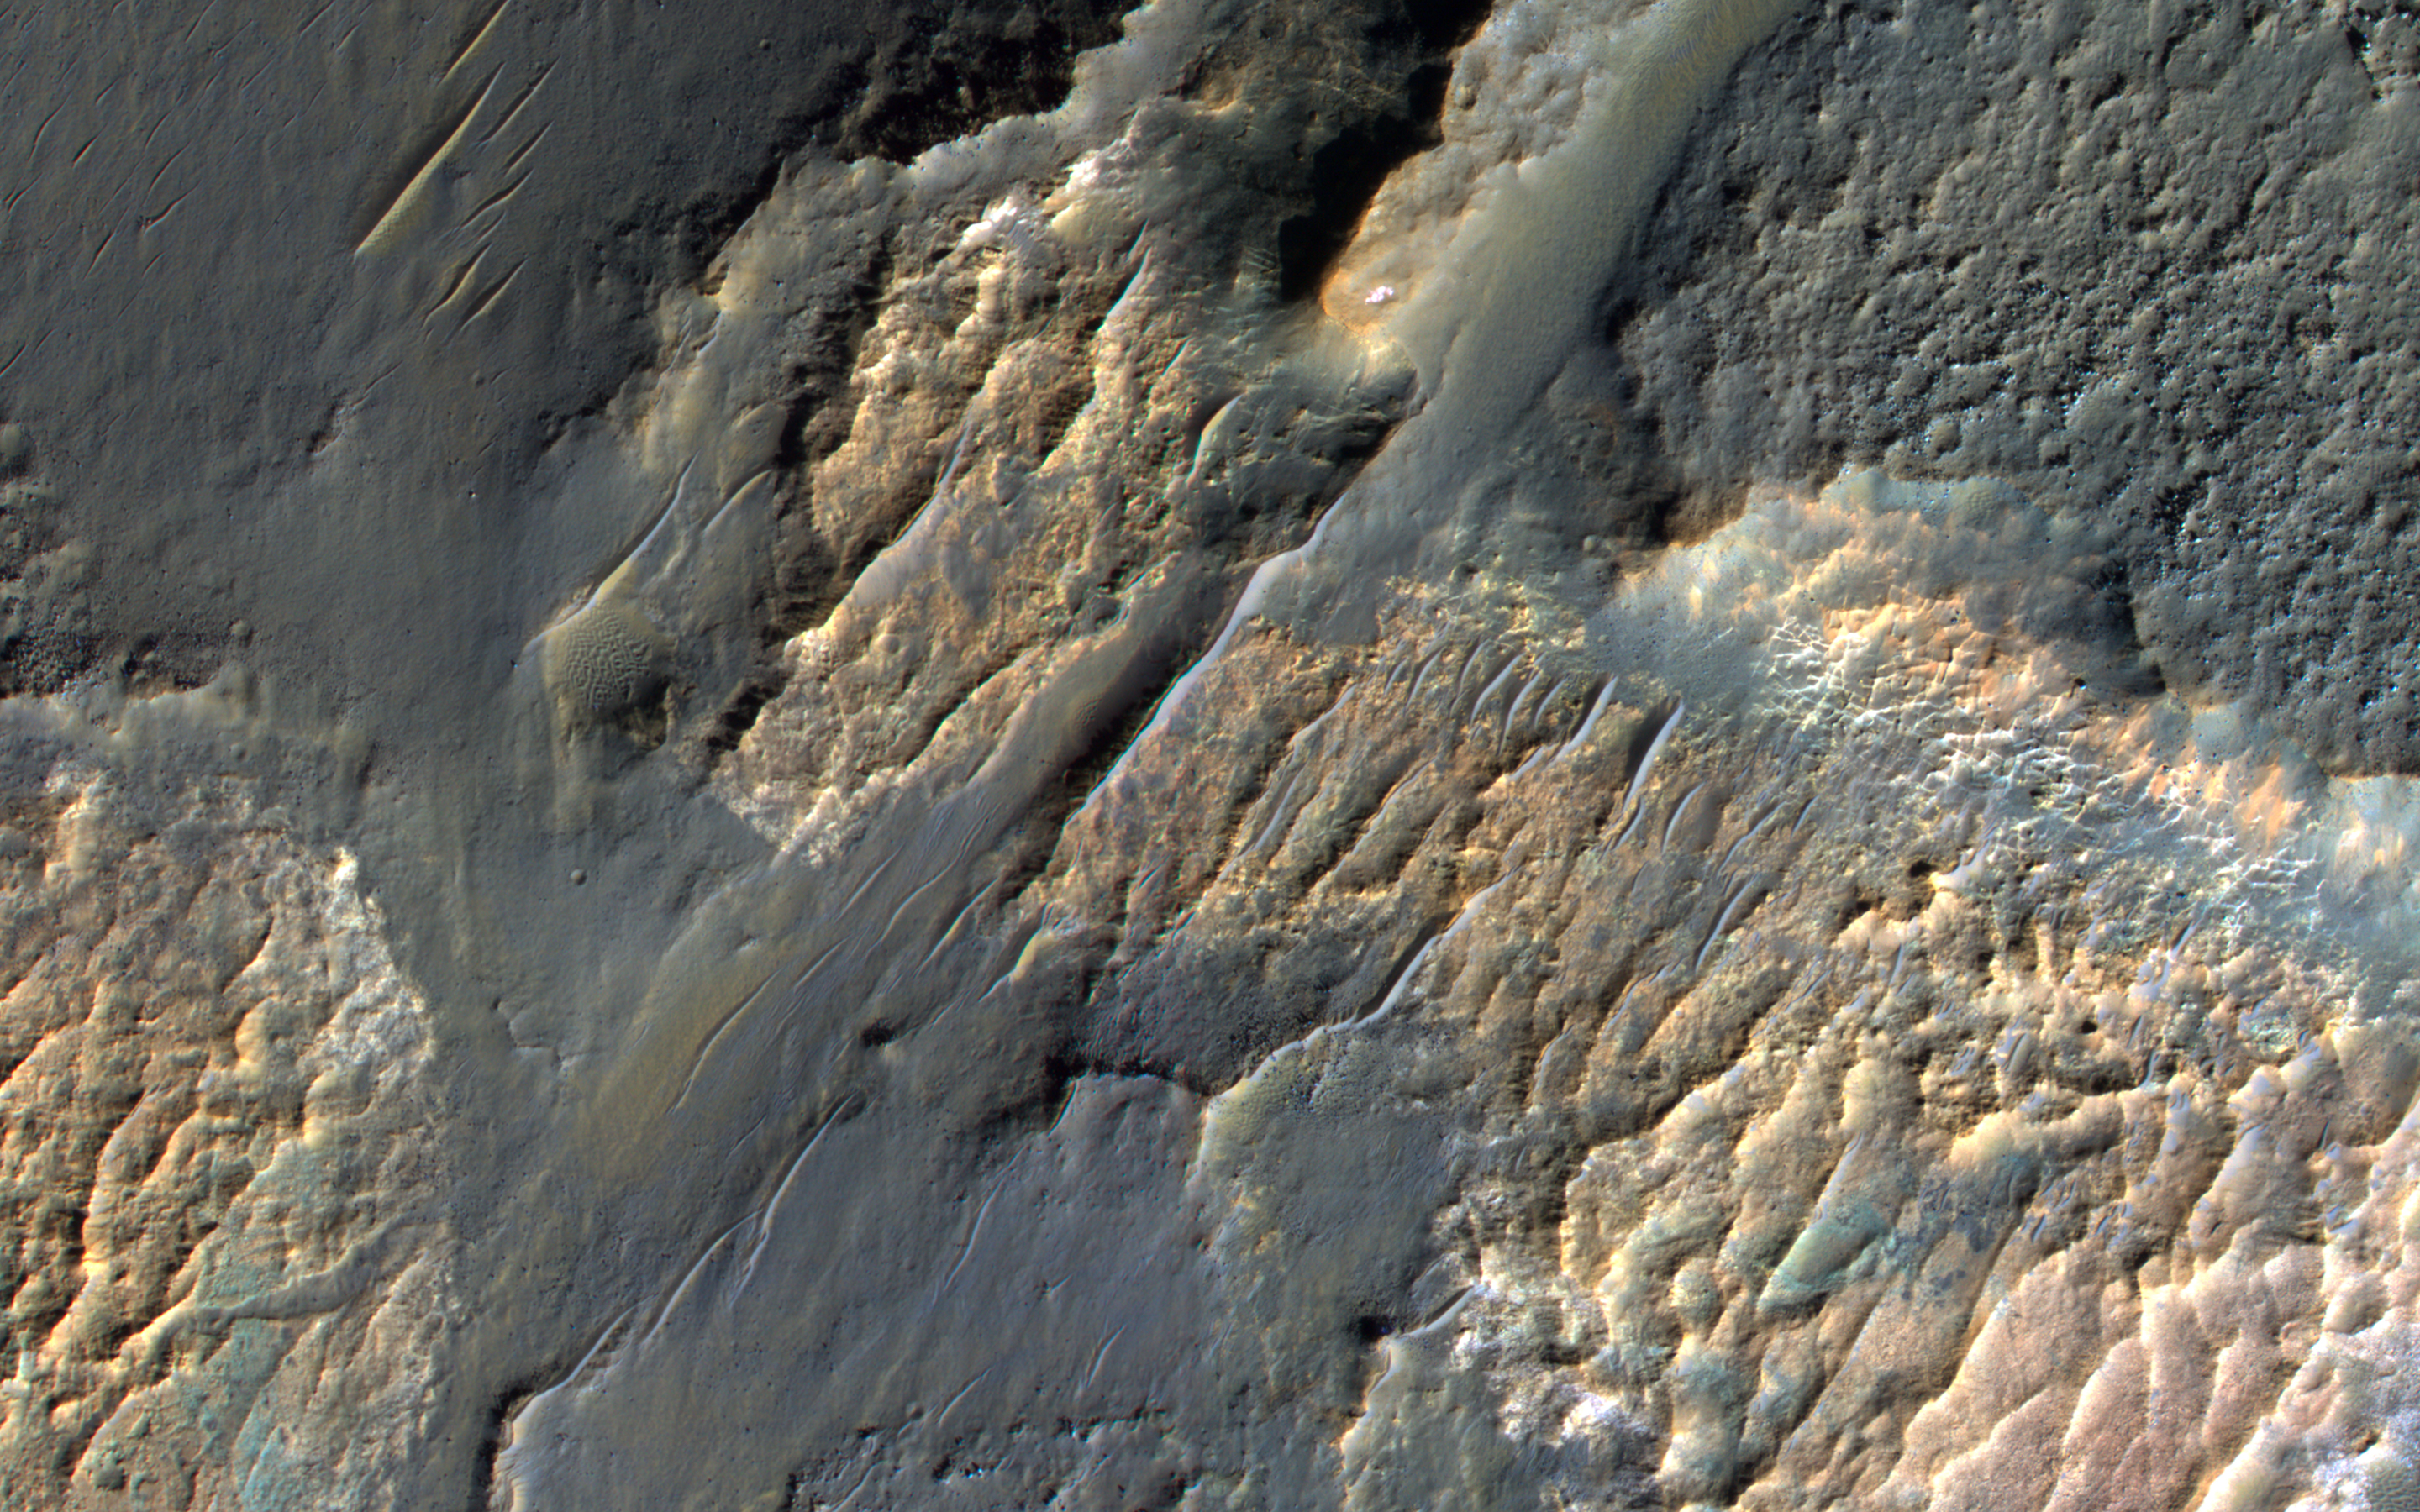

Einstein and Mars

In February 1917, Albert Einstein wrote in a letter: “It is a pity that we do not live on Mars and just observe man’s nasty antics by telescope.” We do have a telescope at Mars, but we use it to image Mars rather than Earth, such as this image of bizarre landforms in Gorgonum Basin.

This basin may have contained an ancient lake, with channels draining into the lake from the sides. After sediments are deposited, they become hardened to varying degrees, then eroded by the wind. More hardened bedrock will remain as high-standing topography following erosion of the weaker materials, perhaps inverting the initial forms. For example, high-standing linear or meandering topography may have been fluvial channels. The enhanced-color cutout shows some of the bedrock as well as dark sand.

The University of Arizona, Tucson, operates HiRISE, which was built by Ball Aerospace & Technologies Corp., Boulder, Colo. NASA’s Jet Propulsion Laboratory, a division of the California Institute of Technology in Pasadena, manages the Mars Reconnaissance Orbiter Project for NASA’s Science Mission Directorate, Washington.

Credit: NASA/JPL-Caltech/Univ. of Arizona